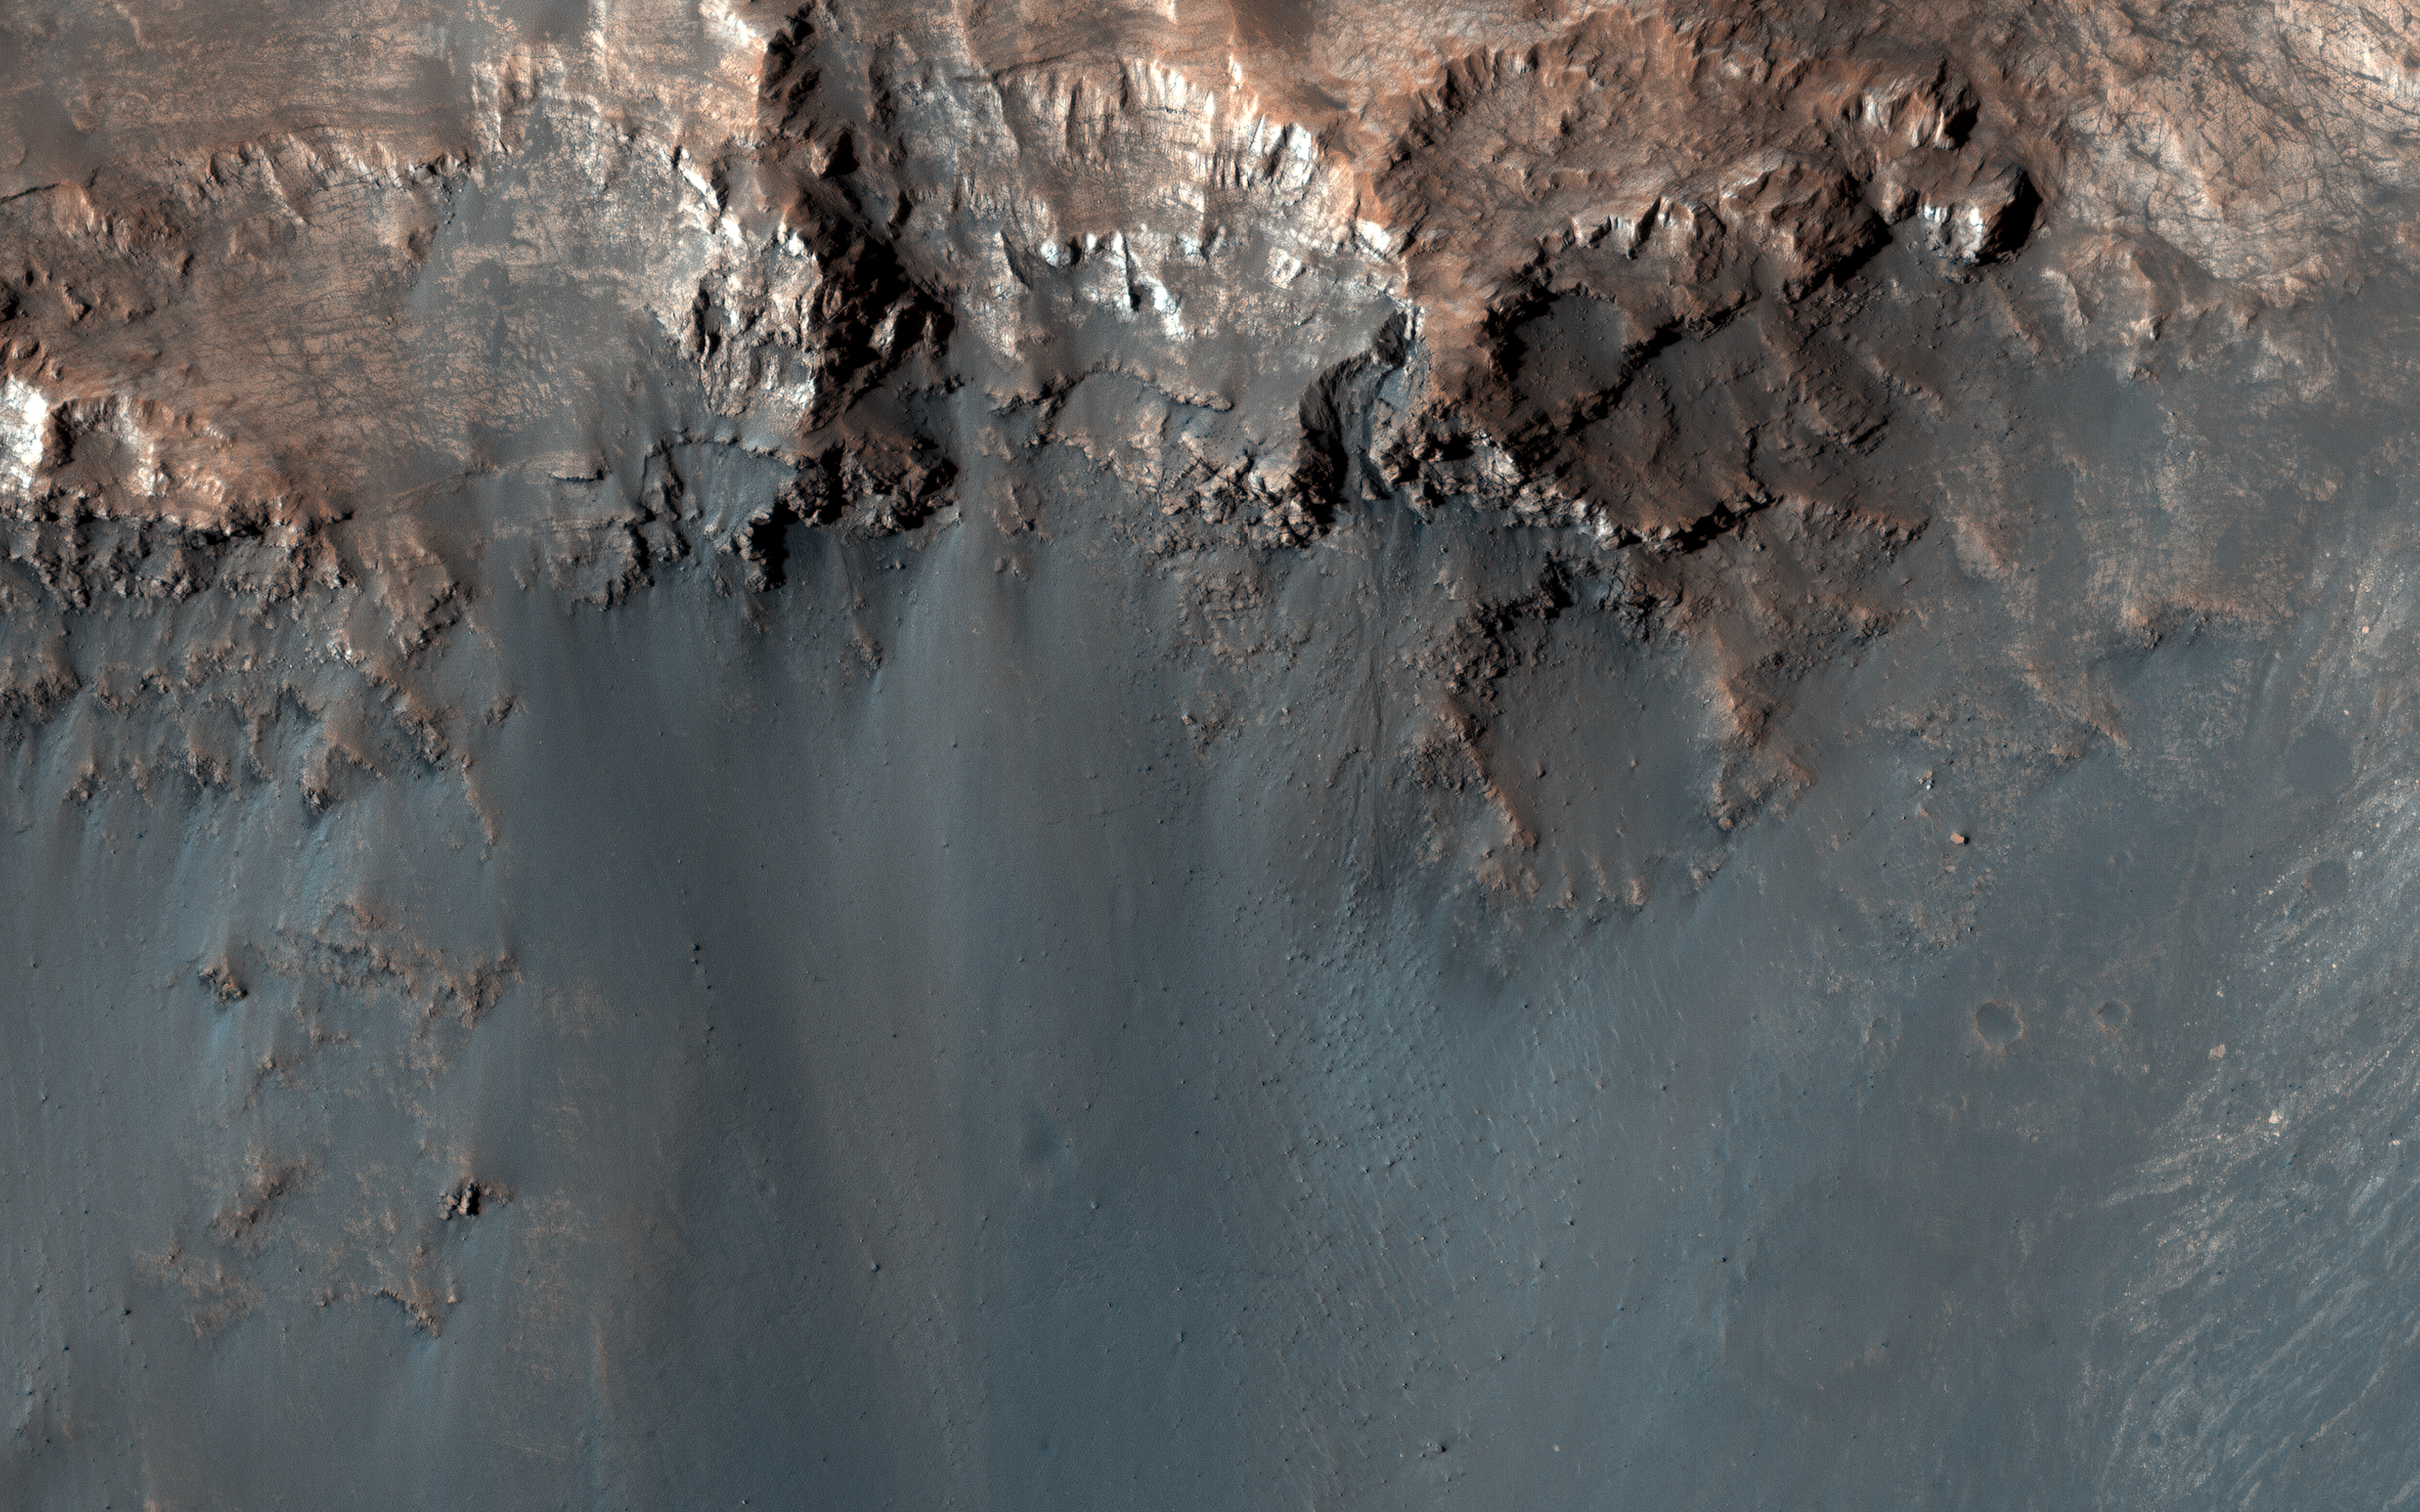

Keeping a Watchful Eye

Existing images of this impact crater show a couple of dark lineations on the equator-facing wall that resemble small recurring slope lineae (RSL). However, unlike typical RSL, these lines persist for several Mars years with only minor changes.

We are continuing to monitor this site to understand how they differ from “standard” recurring slope lineae.

The map is projected here at a scale of 25 centimeters (9.8 inches) per pixel. (The original image scale is 28.8 centimeters [11.3 inches] per pixel [with 1 x 1 binning]; objects on the order of 86 centimeters [33.9 inches] across are resolved.) North is up.

The University of Arizona, in Tucson, operates HiRISE, which was built by Ball Aerospace & Technologies Corp., in Boulder, Colorado. NASA’s Jet Propulsion Laboratory, a division of Caltech in Pasadena, California, manages the Mars Reconnaissance Orbiter Project for NASA’s Science Mission Directorate, Washington.

Credit: NASA/JPL-Caltech/University of Arizona